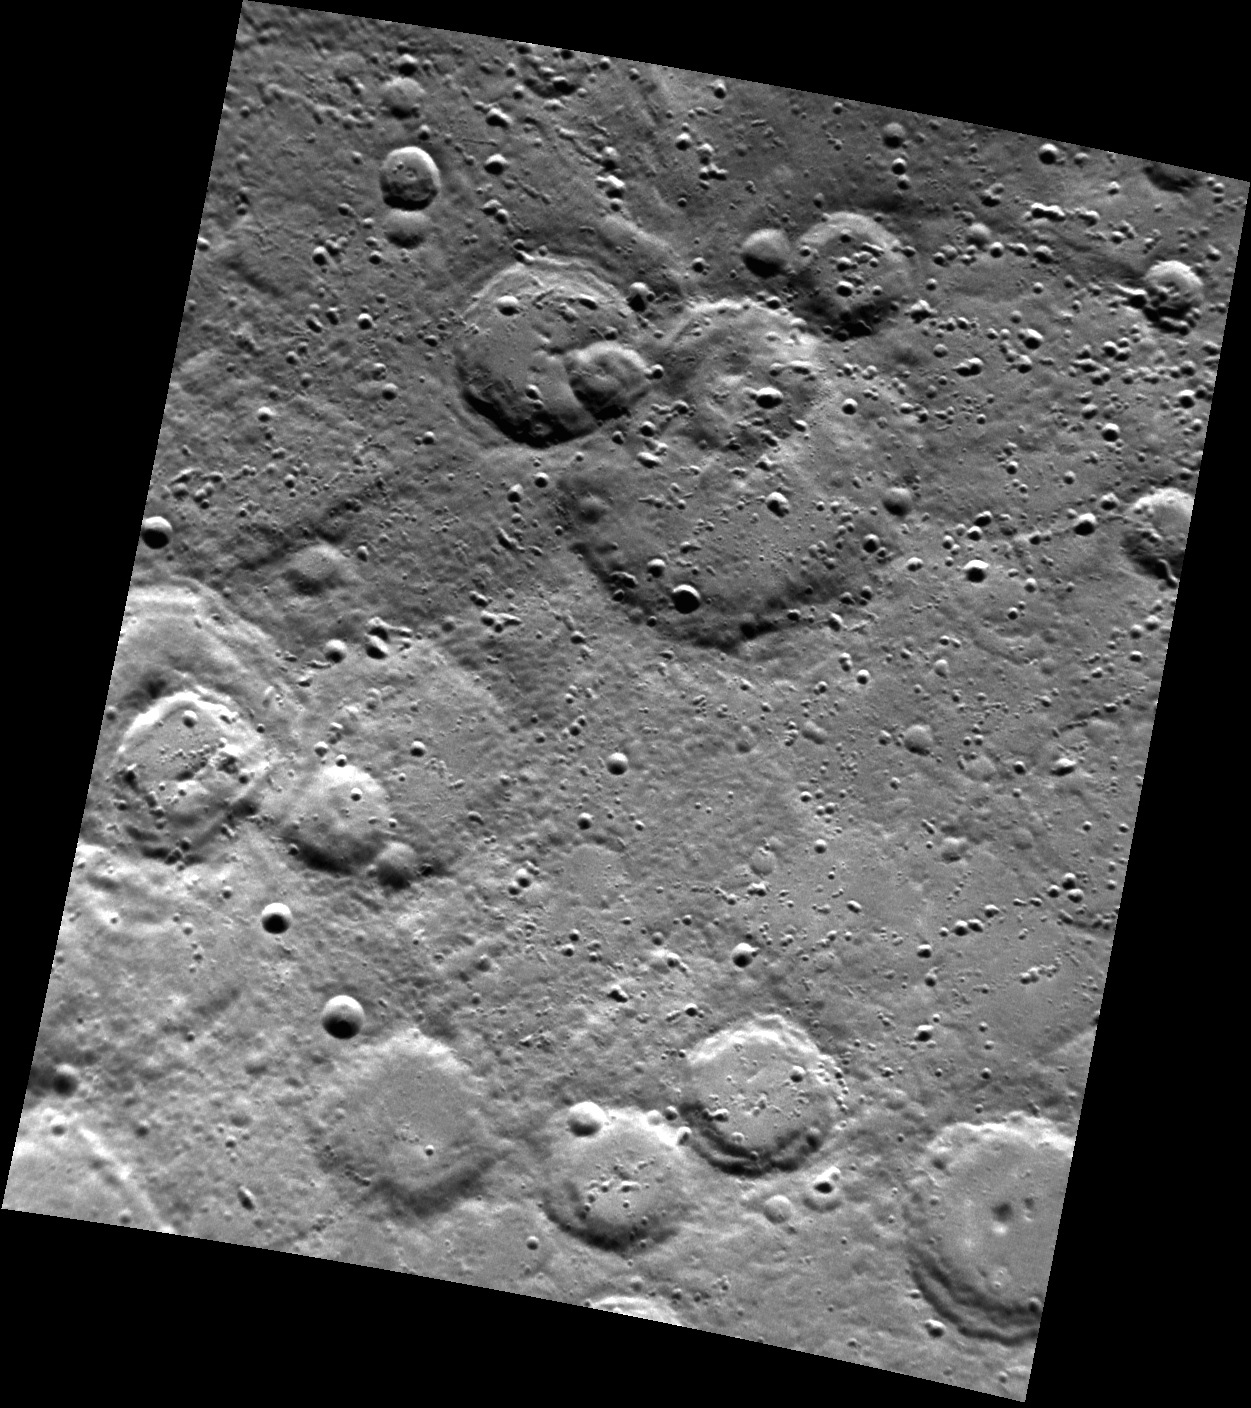

M-E-R-C (See you real soon!) U-R-Y (Why? Because we like you!)

MESSENGER went viral in 2012 when it spotted Mickey Mouse on Mercury! The largest of this coincidental collection of craters (Mickey’s head), seen towards the top of this image, was recently named in honor of American film maker, actor, animator Walt Disney (1901-1966). North is down in this image.

This image was acquired as part of MDIS’s high-resolution surface morphology base map. The surface morphology base map covers more than 99% of Mercury’s surface with an average resolution of 200 meters/pixel. Images acquired for the surface morphology base map typically are obtained at off-vertical Sun angles (i.e., high incidence angles) and have visible shadows so as to reveal clearly the topographic form of geologic features.

Date acquired: July 20, 2011
Image Mission Elapsed Time (MET): 219617891
Image ID: 525880
Instrument: Narrow Angle Camera (NAC) of the Mercury Dual Imaging System (MDIS)
Center Latitude: -66.68°
Center Longitude: 101.7° E
Resolution: 309 meters/pixel
Scale: Disney crater is approximately 113 km (70 mi.) in diameter.
Incidence Angle: 66.9°
Emission Angle: 33.6°
Phase Angle: 100.6°

The MESSENGER spacecraft is the first ever to orbit the planet Mercury, and the spacecraft’s seven scientific instruments and radio science investigation are unraveling the history and evolution of the Solar System’s innermost planet. Visit the Why Mercury? section of this website to learn more about the key science questions that the MESSENGER mission is addressing. During the one-year primary mission, MDIS acquired 88,746 images and extensive other data sets. MESSENGER is now in a year-long extended mission, during which plans call for the acquisition of more than 80,000 additional images to support MESSENGER’s science goals.

For information regarding the use of images, see the MESSENGER image use policy.

Credit: NASA/Johns Hopkins University Applied Physics Laboratory/Carnegie Institution of Washington